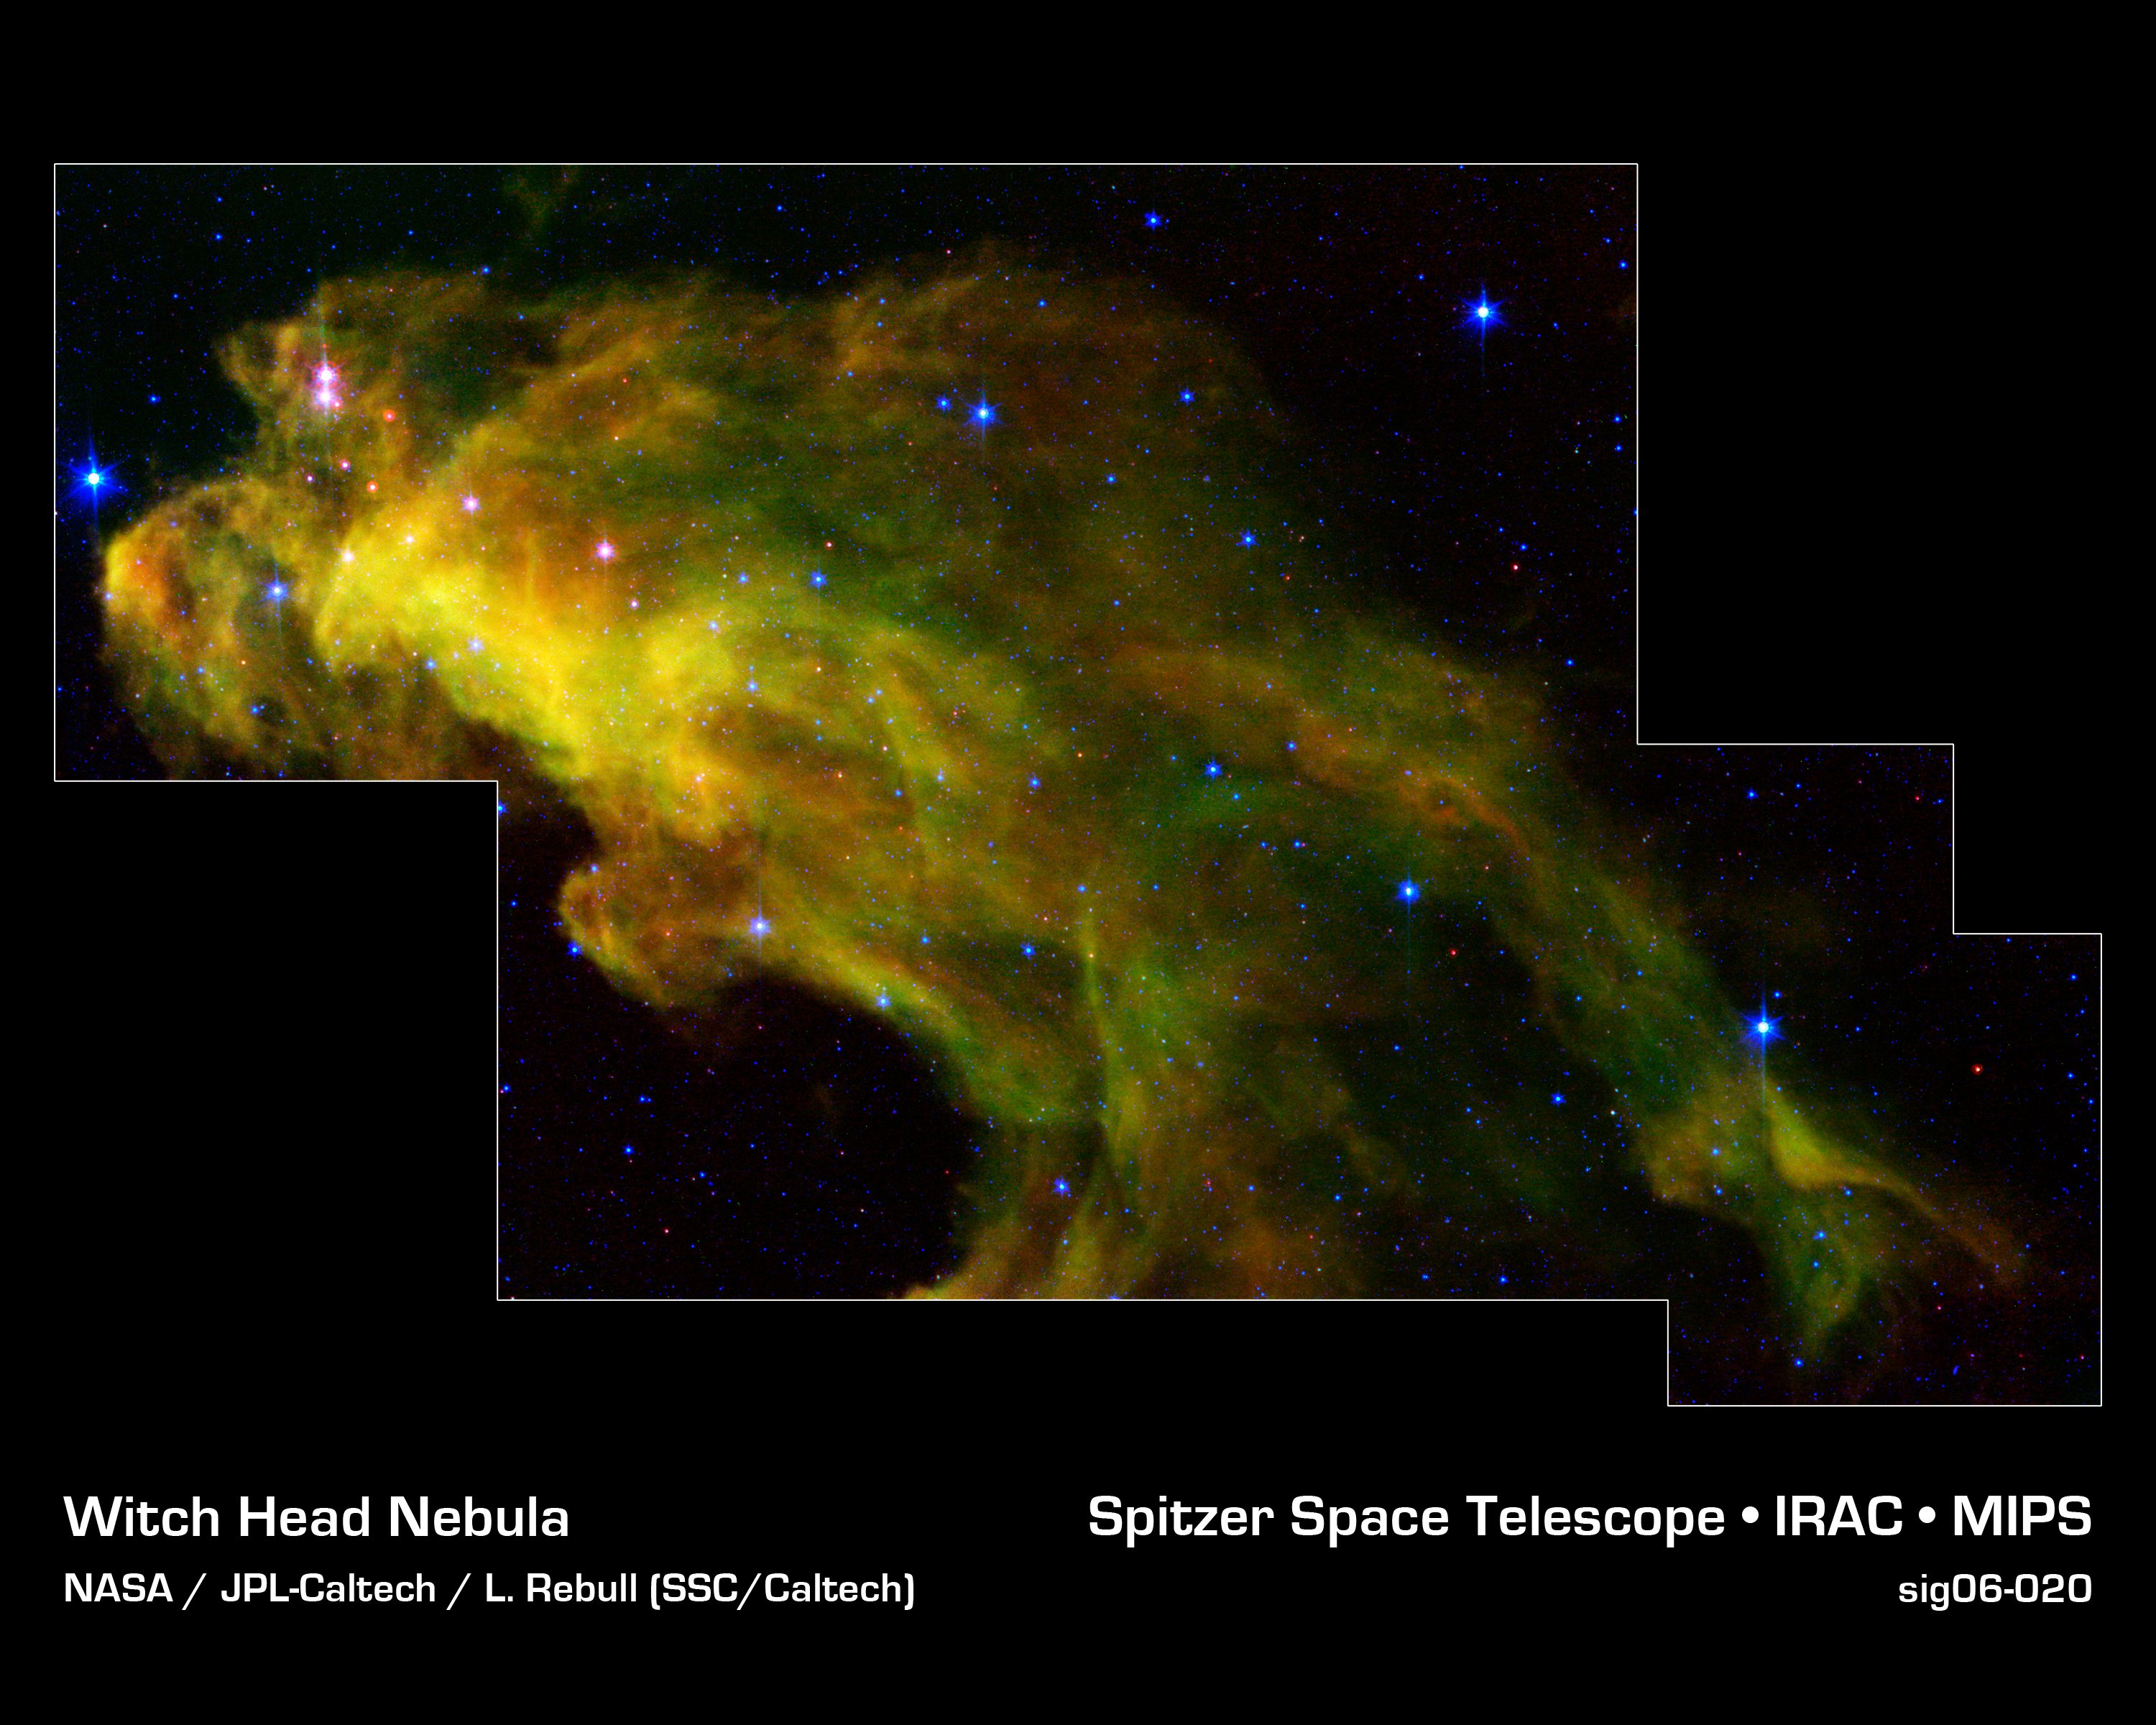

Baby Stars in the Witch Head Nebula

Eight hundred light-years away in the Orion constellation, a gigantic murky cloud called the "Witch Head" nebula is brewing baby stars.

The stellar infants are revealed as pink dots in this image from NASA's Spitzer Space Telescope. Wisps of green in the cloud are carbon-rich molecules called polycyclic aromatic hydrocarbons, which are found on barbecue grills and in automobile exhaust on Earth.

This image was obtained as part of the Spitzer Space Telescope Research Program for Teachers and Students, involving high school teachers and their students from across the United States.

The infrared image is a three-color composite, in which light with a wavelength of 4.5 microns is blue, 8.0-micron light is green, and 24-micron light is red.

Credit: NASA/JPL-Caltech/L.Rebull (SSC/Caltech)